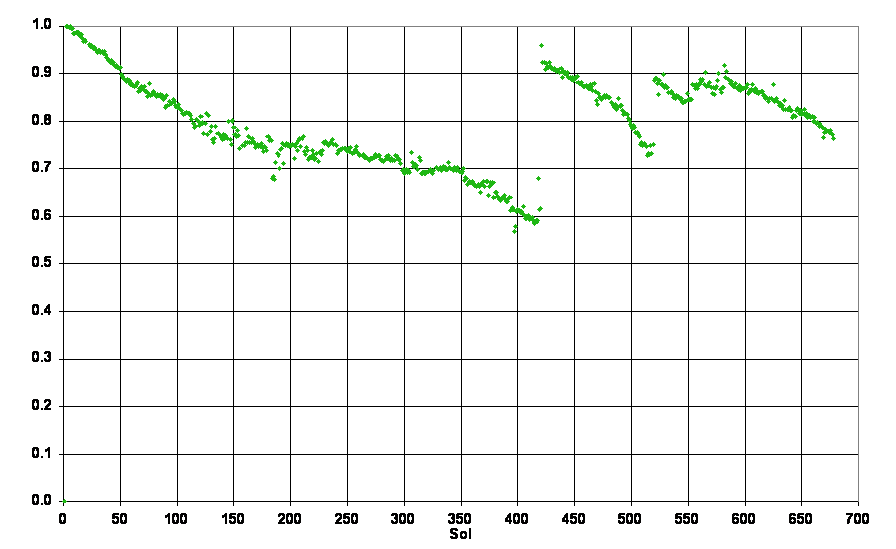

Solar-Panel Dust Accumulation and Cleanings

Air-fall dust accumulates on the solar panels of NASA’s Mars Exploration Rovers, reducing the amount of sunlight reaching the solar arrays. Pre-launch models predicted steady dust accumulation. However, the rovers have been blessed with occasional wind events that clear significant amounts of dust from the solar panels.

This graph shows the effects of those panel-cleaning events on the amount of electricity generated by Spirit’s solar panels. The horizontal scale is the number of Martian days (sols) after Spirit’s Jan. 4, 2005, (Universal Time) landing on Mars. The vertical scale indicates output from the rover’s solar panels as a fraction of the amount produced when the clean panels first opened. Note that the gradual declines are interrupted by occasional sharp increases, such as a dust-cleaning event on sol 420.

Credit: NASA/JPL-Caltech